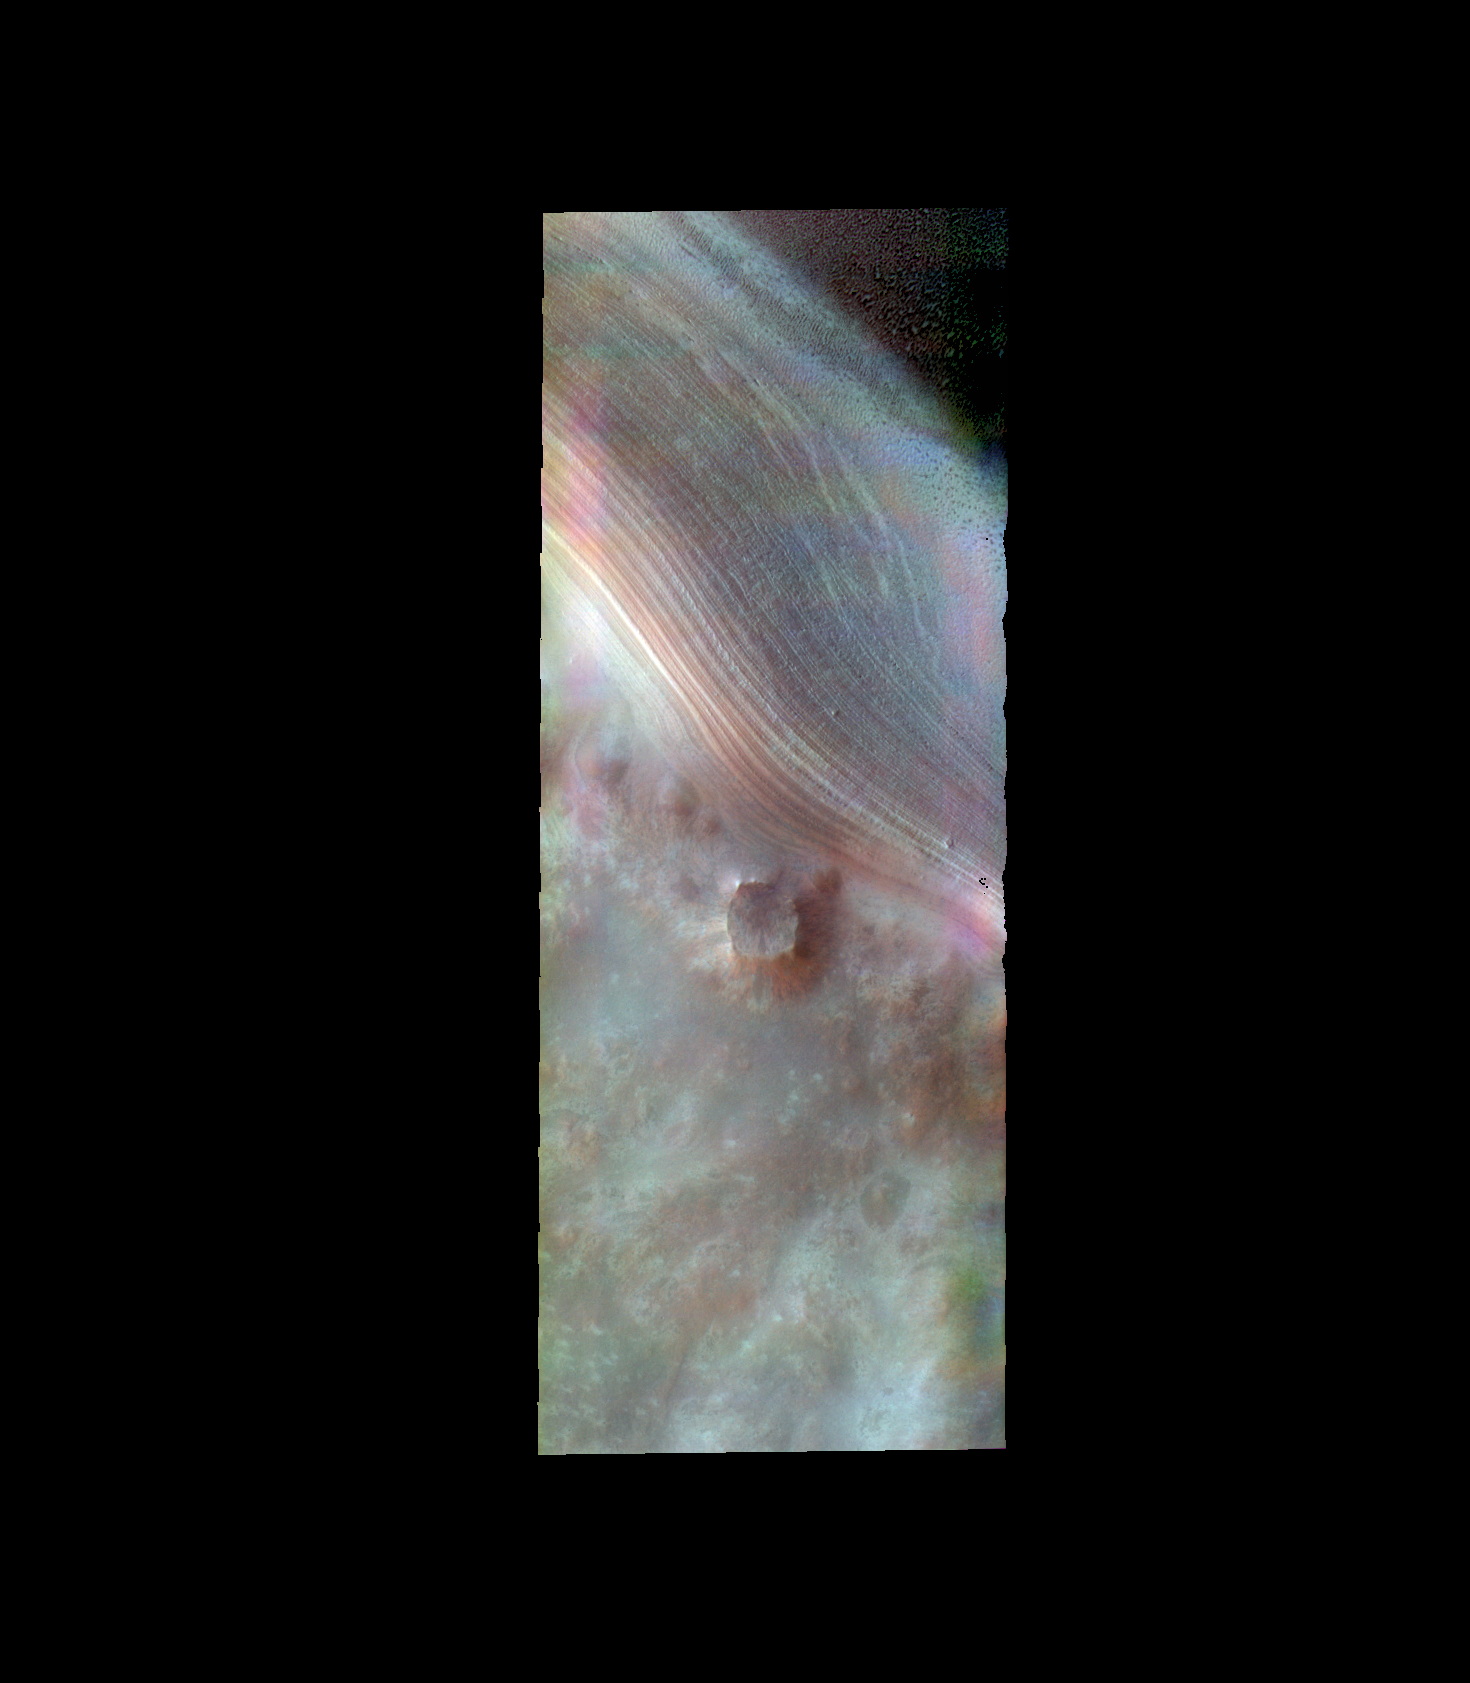

South Polar Layers – False Color

The THEMIS VIS camera contains 5 filters. The data from different filters can be combined in multiple ways to create a false color image. These false color images may reveal subtle variations of the surface not easily identified in a single band image. Today’s false color image shows the margin of the polar cap in Promethei Chasma. The layering of the ice is seen in the top half of the image.

Credit: NASA/JPL-Caltech/ASU